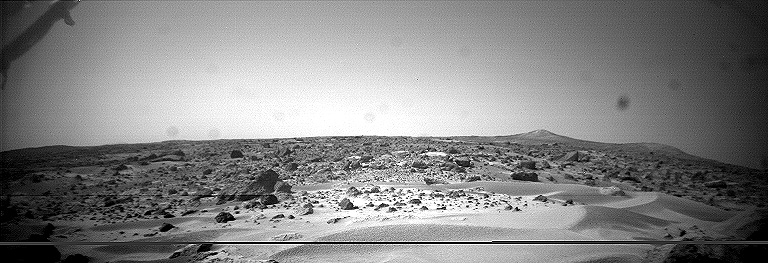

Dunes, Big Crater and Twin Peaks – Left Eye

This image was taken by the Sojourner rover in the area behind the “Rock Garden” at the Pathfinder landing site and gives a view of the Martian surface not seen from the lander. Of note here are several dune-like ridges in the foreground. These features are less than a meter high but several meters wide. They are thought to be created by surface winds blowing right to left (approximately northeast to southwest). These features are called dunes, because of their asymmetry, although the rover has not examined the sediment within them. Such sediment on Earth would be sand-size grains less than 1 millimeter in diameter.

This image and PIA00965 (right eye) make up a stereo pair.

Mars Pathfinder is the second in NASA’s Discovery program of low-cost spacecraft with highly focused science goals. The Jet Propulsion Laboratory, Pasadena, CA, developed and manages the Mars Pathfinder mission for NASA’s Office of Space Science, Washington, D.C. JPL is an operating division of the California Institute of Technology (Caltech).

Photojournal note: Sojourner spent 83 days of a planned seven-day mission exploring the Martian terrain, acquiring images, and taking chemical, atmospheric and other measurements. The final data transmission received from Pathfinder was at 10:23 UTC on September 27, 1997. Although mission managers tried to restore full communications during the following five months, the successful mission was terminated on March 10, 1998.

Credit: NASA/JPL